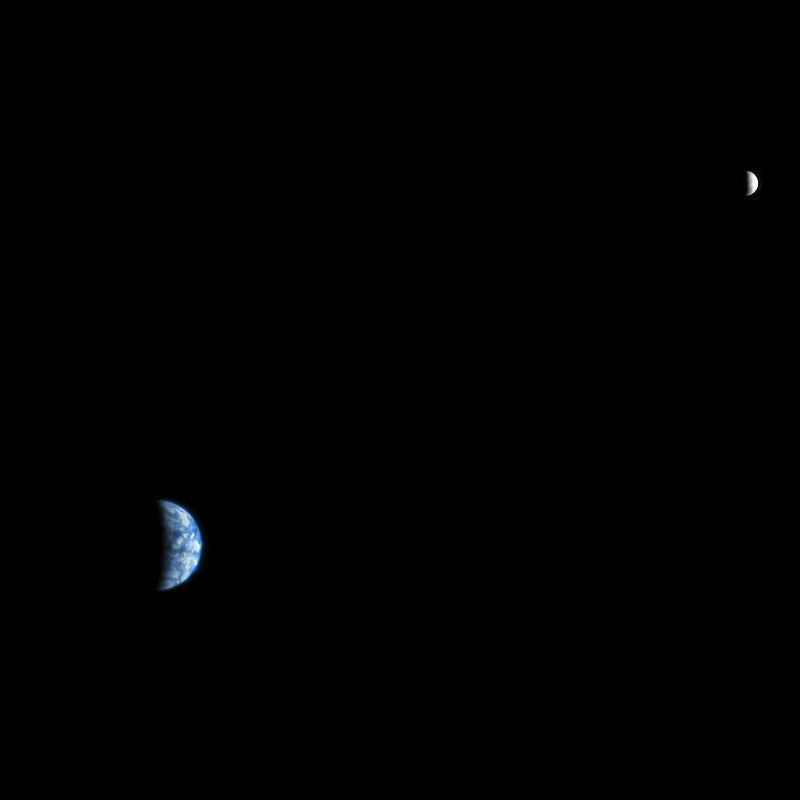

Earth and Moon as Seen from Mars

The High Resolution Imaging Science Experiment (HiRISE) camera would make a great backyard telescope for viewing Mars, and we can also use it at Mars to view other planets. This is an image of Earth and the moon, acquired on October 3, 2007, by the HiRISE camera on NASA’s Mars Reconnaissance Orbiter.

At the time the image was taken, Earth was 142 million kilometers (88 million miles) from Mars, giving the HiRISE image a scale of 142 kilometers (88 miles) per pixel, an Earth diameter of about 90 pixels and a moon diameter of 24 pixels. The phase angle is 98 degrees, which means that less than half of the disk of the Earth and the disk of the moon have direct illumination. We could image Earth and moon at full disk illumination only when they are on the opposite side of the sun from Mars, but then the range would be much greater and the image would show less detail.

On the day this image was taken, the Japanese Kayuga (Selene) spacecraft was en route from the Earth to the moon, and has since returned spectacular images and movies (see http://www.jaxa.jp/projects/sat/selene/index_e.html).

On the Earth image we can make out the west coast outline of South America at lower right, although the clouds are the dominant features. These clouds are so bright, compared with the moon, that they are saturated in the HiRISE images. In fact the red-filter image was almost completely saturated, the Blue-Green image had significant saturation, and the brightest clouds were saturated in the infrared image. This color image required a fair amount of processing to make a nice-looking release. The moon image is unsaturated but brightened relative to Earth for this composite. The lunar images are useful for calibration of the camera.

NASA’s Jet Propulsion Laboratory, a division of the California Institute of Technology in Pasadena, manages the Mars Reconnaissance Orbiter for NASA’s Science Mission Directorate, Washington. Lockheed Martin Space Systems, Denver, is the prime contractor for the project and built the spacecraft. The High Resolution Imaging Science Experiment is operated by the University of Arizona, Tucson, and the instrument was built by Ball Aerospace and Technology Corp., Boulder, Colo.

Credit: NASA/JPL-Caltech/University of Arizona